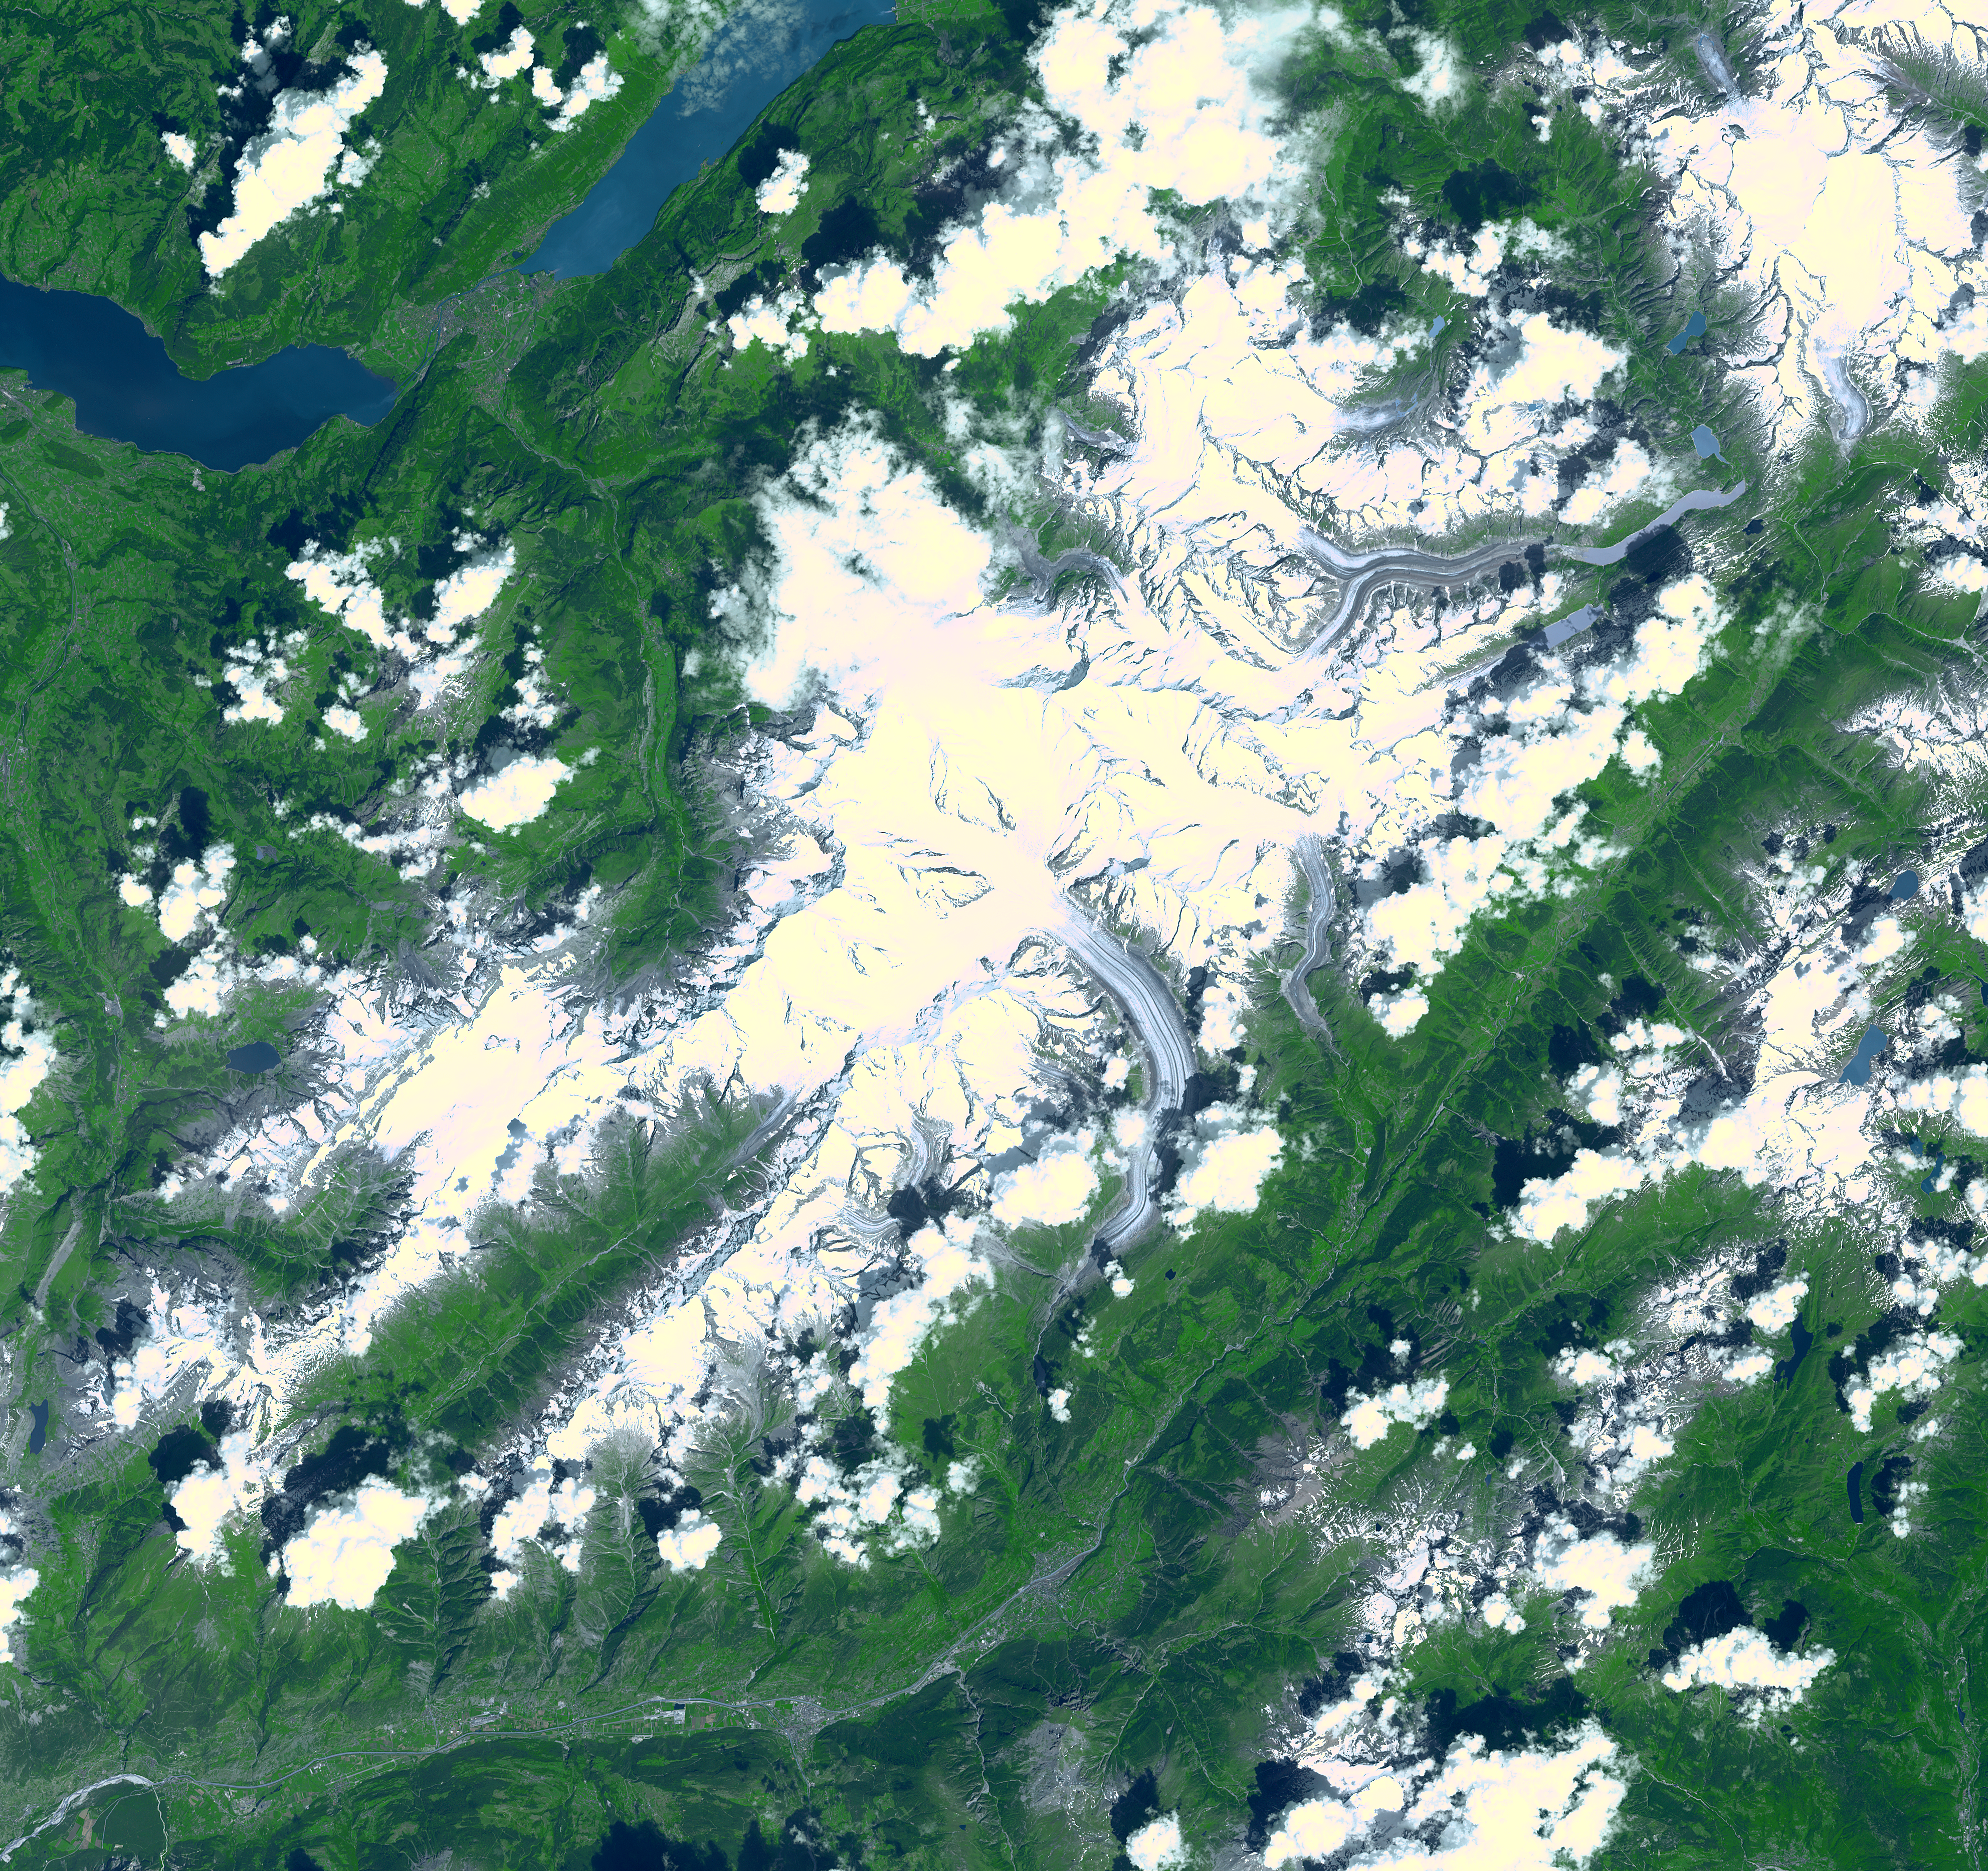

Aletsch Glacier, Switzerland

Aletsch Glacier, the largest glacier of Europe, covers more than 120 square kilometers (more than 45 square miles) in southern Switzerland. At its eastern extremity lies a glacierlake, Mdrjelensee (2,350 meters/7,711 feet above sea level). To the west rises Aletschhorn (4,195 meters/13,763 feet), which was first climbed in 1859. The Rhone River flows along the southern flank of the mountains.

This image was acquired on July 23, 2001 by the Advanced Spaceborne Thermal Emission and Reflection Radiometer (ASTER) on NASA’s Terra satellite. With its 14 spectral bands from the visible to the thermal infrared wavelength region, and its high spatial resolution of 15 to 90 meters (about 50 to 300 feet), ASTER will image Earth for the next 6 years to map and monitor the changing surface of our planet. ASTER is one of five Earth-observing instruments launched December 18, 1999, on NASA’s Terra satellite. The instrument was built by Japan’s Ministry of Economy, Trade and Industry. A joint U.S./Japan science team is responsible for validation and calibration of the instrument and the data products.

The broad spectral coverage and high spectral resolution of ASTER will provide scientists in numerous disciplines with critical information for surface mapping, and monitoring dynamic conditions and temporal change. Example applications are: monitoring glacial advances and retreats; monitoring potentially active volcanoes; identifying crop stress; determining cloud morphology and physical properties; wetlands evaluation; thermal pollution monitoring; coral reef degradation; surface temperature mapping of soils and geology; and measuring surface heat balance.

Dr. Anne Kahle at NASA’s Jet Propulsion Laboratory, Pasadena, California, is the U.S. Science team leader; Bjorn Eng of JPL is the project manager. The Terra mission is part of NASA’s Earth Science Enterprise, a long-term research and technology program designed to examine Earth’s land, oceans, atmosphere, ice and life as a total integrated system.

Size: 60 x 56 km (37.2 x 34.7 miles)
Location: 46.5 deg. North lat., 8.0 deg. East long.
Orientation: North at top
Image Data: ASTER bands 1,2, and 3.
Original Data Resolution: 15 m
Date Acquired: July 23, 2001

Credit: NASA/GSFC/METI/ERSDAC/JAROS, and U.S./Japan ASTER Science Team